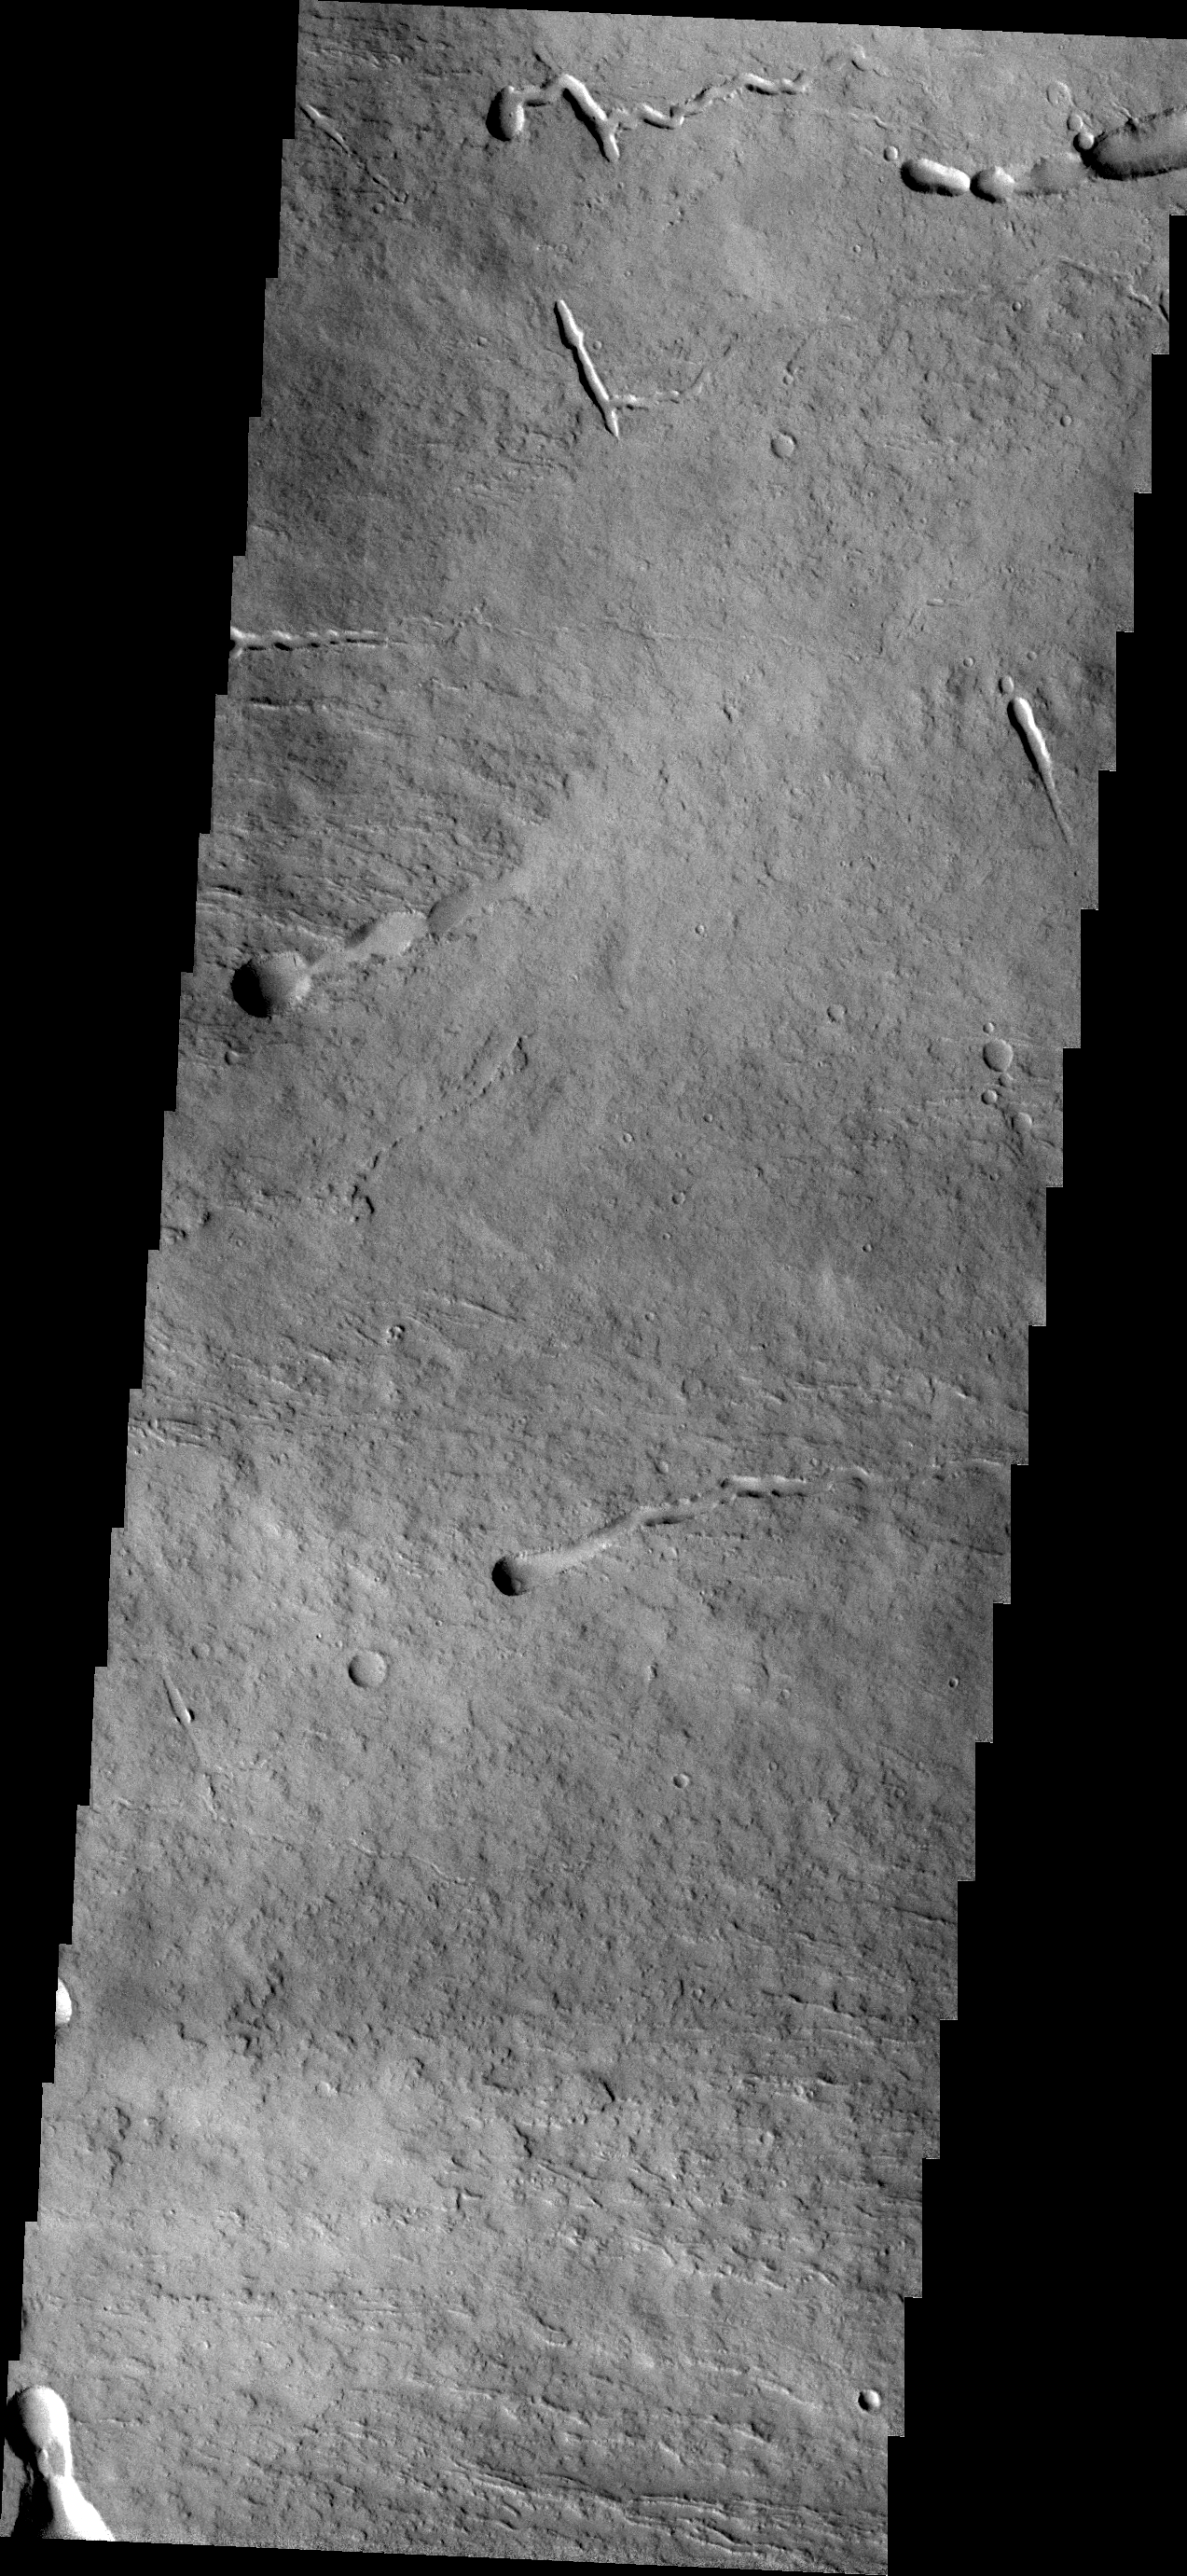

Ascraeus Mons

This VIS image of the northeastern flank of Ascraeus Mons shows several volcanic channels.

Credit: NASA/JPL/ASU